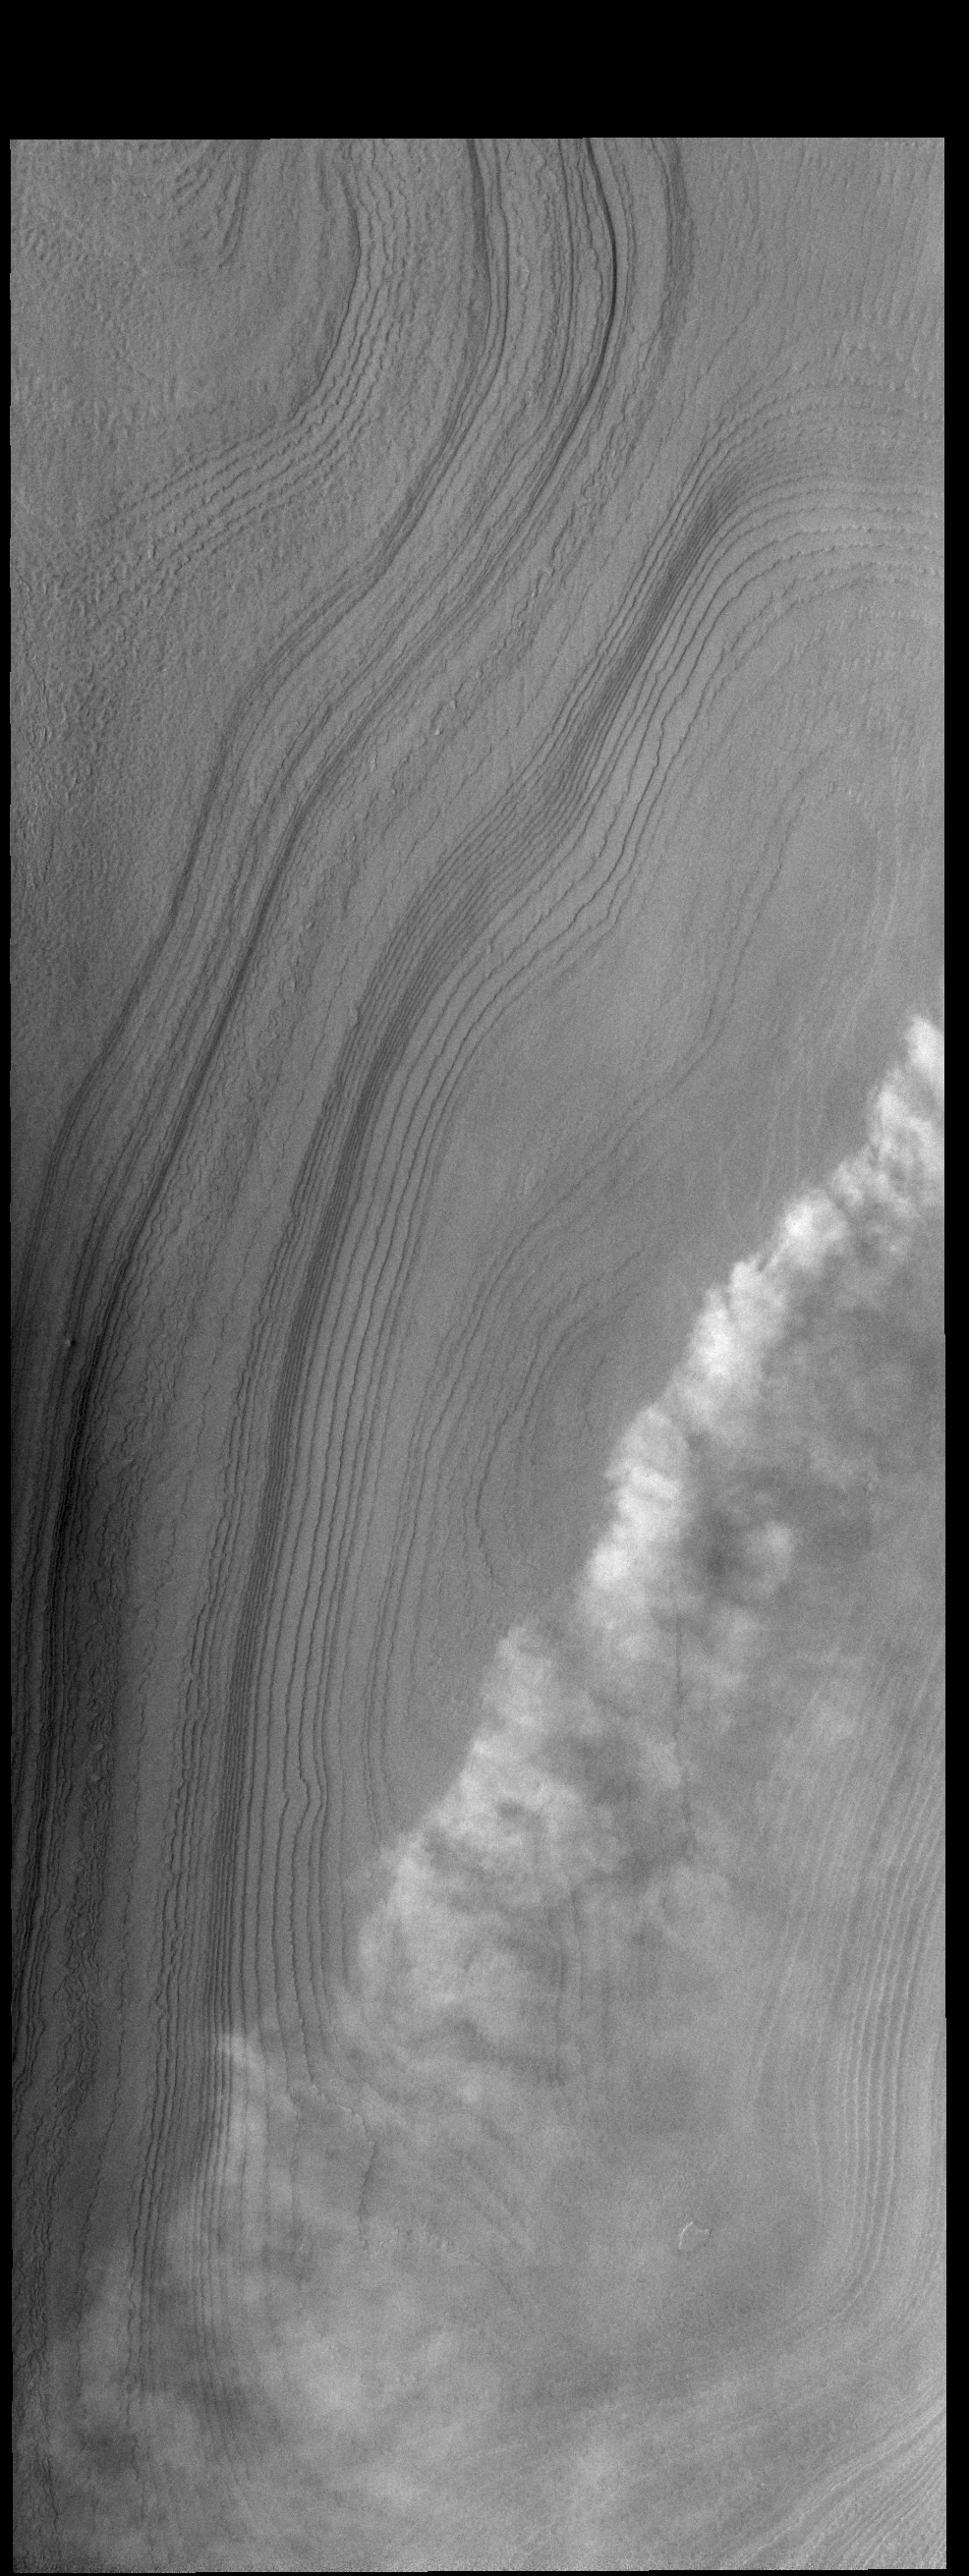

More Clouds

This line of clouds is located over the ice of the south polar cap. At the time of year when this VIS image was collected, clouds are a common occurrence.

Credit: NASA/JPL-Caltech/ASU